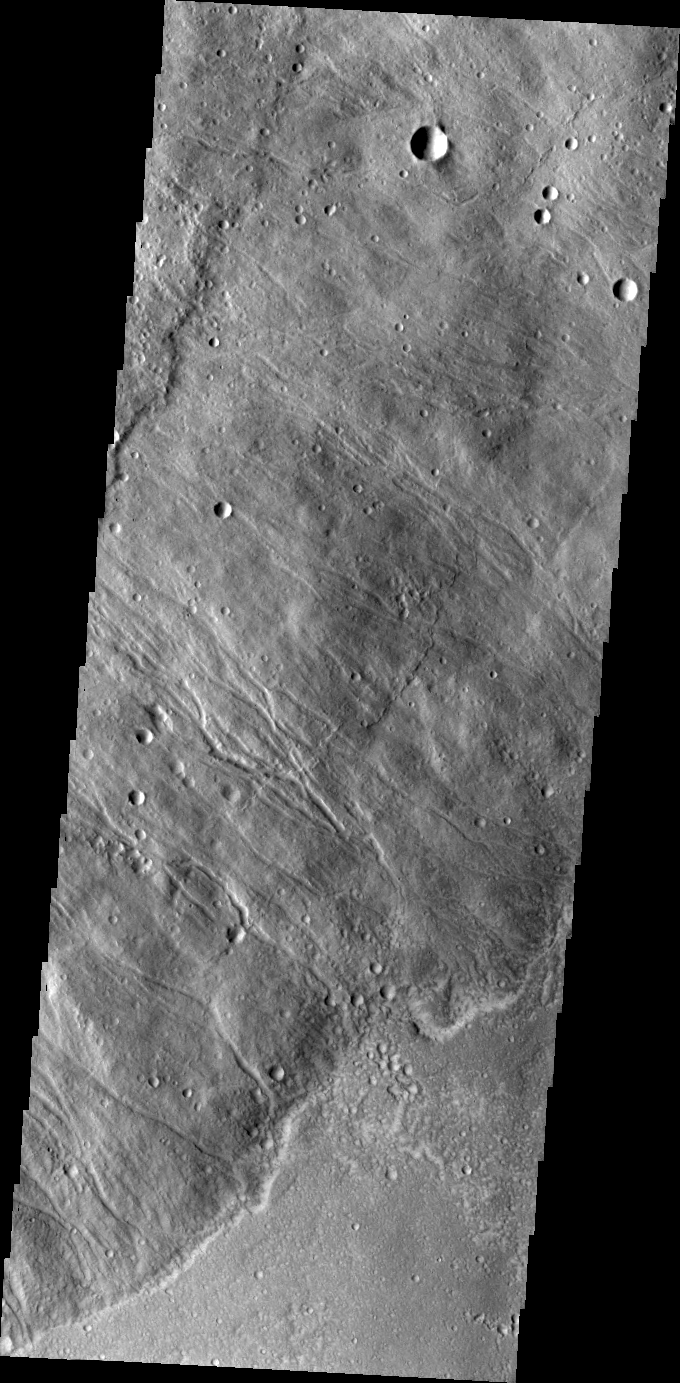

Hecates Tholus

This VIS image shows the southeastern flank of Hecates Tholus, the northernmost volcano of the Elysium Volcanic complex.

Credit: NASA/JPL/ASU